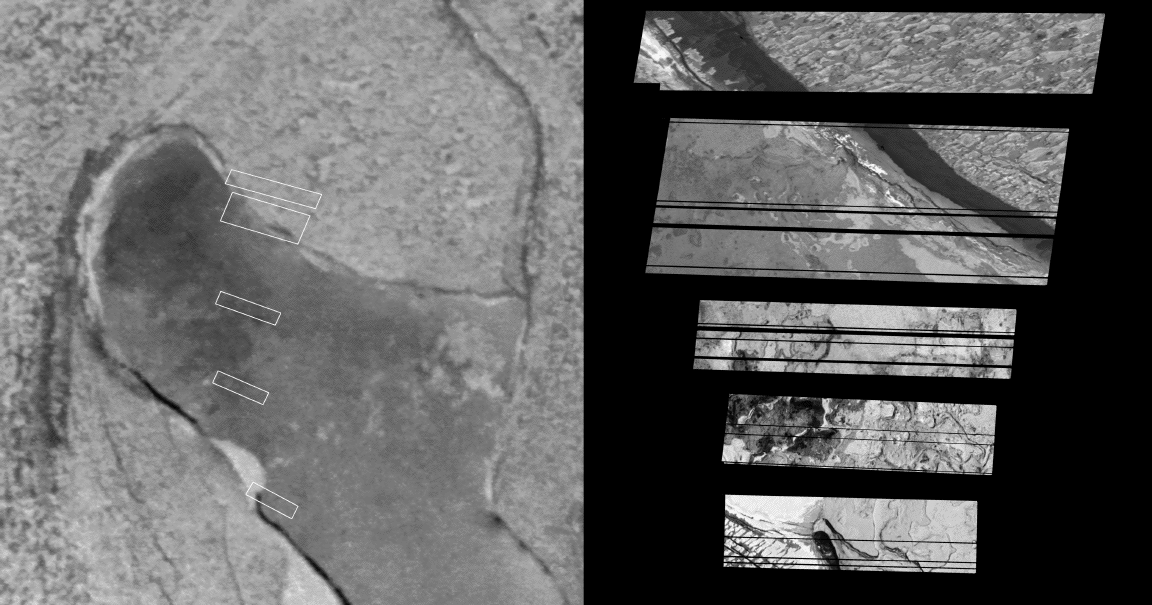

Snapshots of Chaac: Io’s Calderas Up Close

Detail of one of the calderas, or collapsed volcanic craters, on Jupiter’s moon Io, is seen in these images acquired on February 22, 2000by NASA’s Galileo spacecraft. Taken from a distance of 700 to 800 kilometers (roughly 400 to 500 miles). The five partial images on the right comprise all of the data that could be returned from an eight-image mosaic. These are the highest resolution images of lava flows ever obtained from Io. The resolution of the close-up images varies from 7 to 8 meters (about 23 to 26 feet) per picture element. The boxes in the image to the left are approximate locations of the five partial images. They are shown superimposed on a lower resolution image of the entire Chaac caldera.

The high-resolution snapshots highlight areas from both the southern and northern rims as well as areas on the floor of the caldera. They reveal fascinating similarities and differences between calderas on Io and Earth.

Most puzzling is the texture of the material above the caldera rim. The plains surrounding Chaac are covered with alternating dark and light patches. The process that forms this surface is a complete mystery. By comparison, scientists analyzing the images say the floor of the caldera is amazingly familiar. The interwoven domes and pits form a surface essentially identical to many terrestrial calderas that erupt fluid lavas. For example, the similarity to the caldera on top of the Kilauea Volcano in Hawaii is striking.

The southernmost Chaac image shows several raised plateaus and a deep, dark pit about 400 meters (about 440 yards) across. Although the Kilauea caldera is 10 times smaller than the Chaac caldera, the 1959 Kilauea eruption formed similar features to Chaac when a small volcanic crater was filled by erupting lava. The Hawaiian lava formed a pond that crusted over and then partially drained back down into the ground. Pieces of the pond crust that were left behind formed a perched plateau, and the hole the lava drained back into formed a deep pit. Scientists presume the same thing happened at Chaac in the recent past.

The high-resolution images were taken at a distance of about 700-800 kilometers (400-500 miles) and are centered around 12 degrees north latitude and 158 degrees west longitude. North is to the top and the sun illuminates the surface from the right. The lower resolution image was also taken on February 22, 2000 but from a distance of 18,800 kilometers (11,700 miles) from Io. The image is centered at 11.6 degrees north latitude and 157.7 degrees west longitude. North is to the top and the Sun illuminates the surface from the left.

The Jet Propulsion Laboratory, Pasadena, Calif., manages the mission for NASA’s Office of Space Science, Washington, D.C. JPL is a division of the California Institute of Technology, Pasadena, Calif.

Credit: NASA/JPL/University of Arizona